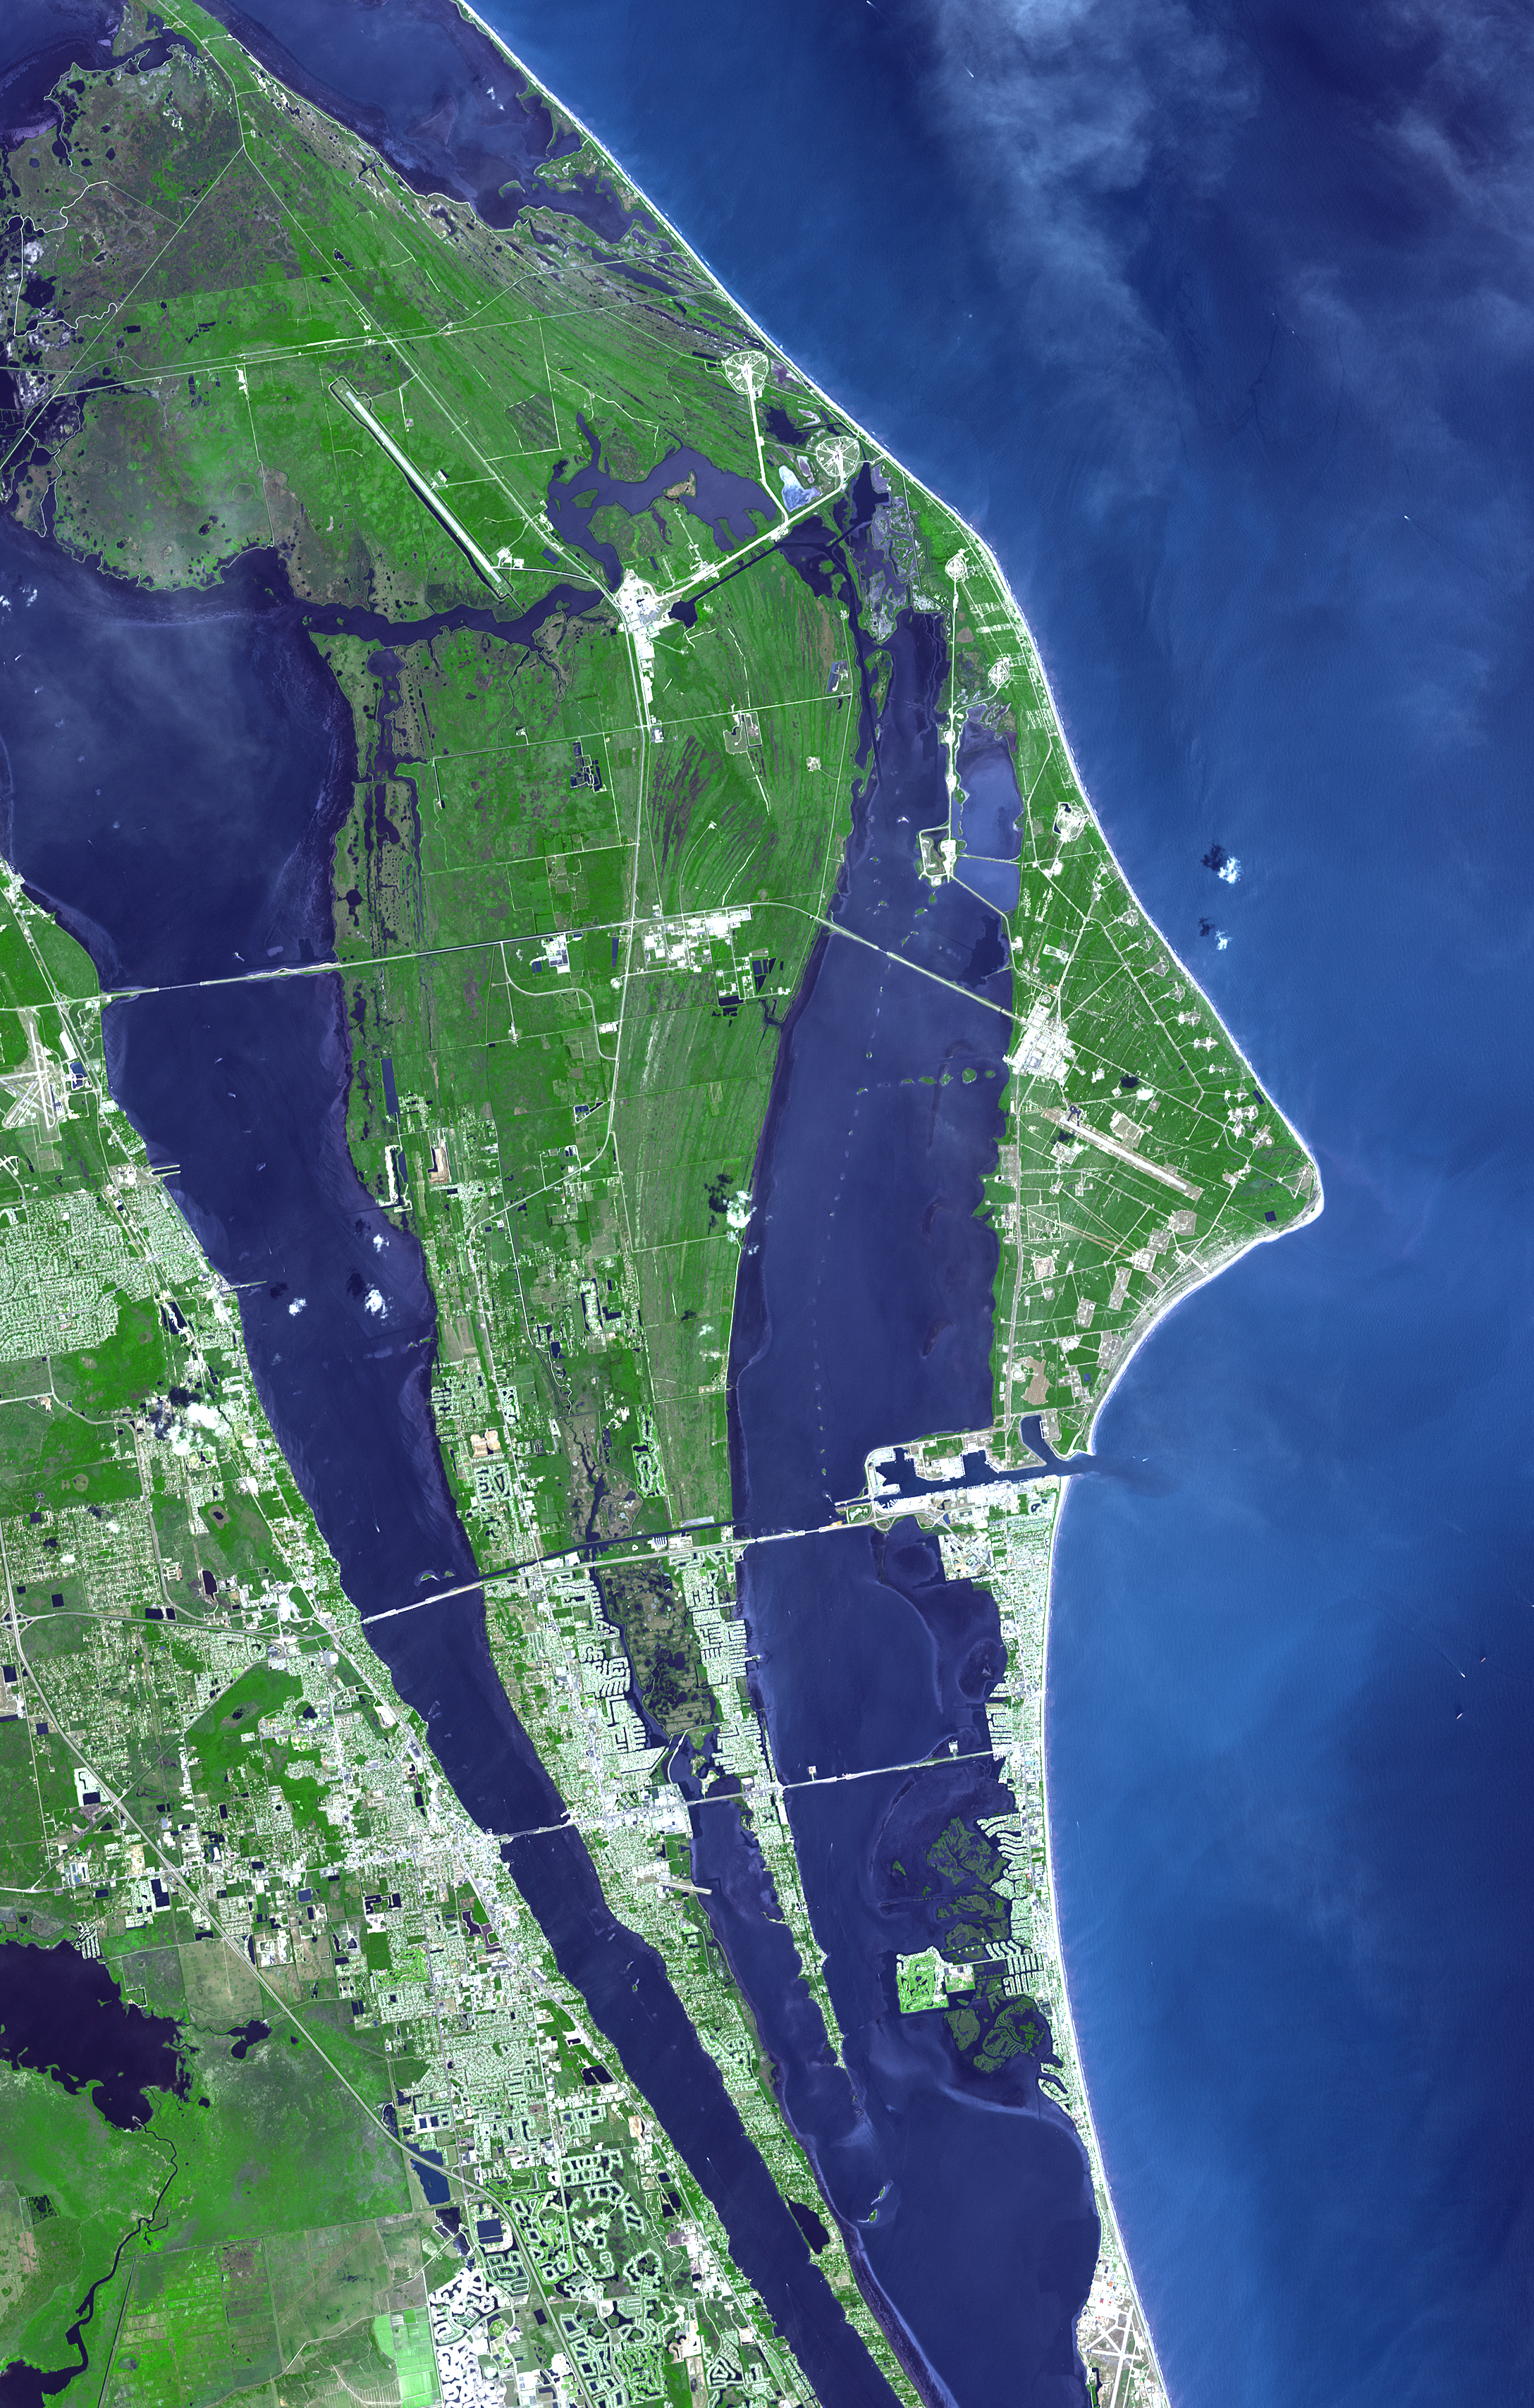

John F. Kennedy Space Center

The John F. Kennedy Space Center, America’s spaceport, is located along Florida’s eastern shore on Cape Canaveral. Established as NASA’s Launch Operations Center on July 1, 1962, the center has been the site of launching all U.S. human space flight missions, from the early days of Project Mercury to the space shuttle and the next generation of vehicles. In addition, the center is home to NASA’s Launch Services Program, which coordinates all expendable vehicle launches carrying a NASA payload.

With its 14 spectral bands from the visible to the thermal infrared wavelength region, and its high spatial resolution of 15 to 90 meters (about 50 to 300 feet), ASTER images Earth to map and monitor the changing surface of our planet.

ASTER is one of five Earth-observing instruments launched December 18, 1999, on NASA’s Terra satellite. The instrument was built by Japan’s Ministry of Economy, Trade and Industry. A joint U.S./Japan science team is responsible for validation and calibration of the instrument and the data products.

The broad spectral coverage and high spectral resolution of ASTER provides scientists in numerous disciplines with critical information for surface mapping, and monitoring of dynamic conditions and temporal change. Example applications are: monitoring glacial advances and retreats; monitoring potentially active volcanoes; identifying crop stress; determining cloud morphology and physical properties; wetlands evaluation; thermal pollution monitoring; coral reef degradation; surface temperature mapping of soils and geology; and measuring surface heat balance.

The U.S. science team is located at NASA’s Jet Propulsion Laboratory, Pasadena, Calif. The Terra mission is part of NASA’s Science Mission Directorate.

Size: 32.6 by 51.2 kilometers (20.2 by 32.2 miles)
Location: 28.6 degrees North latitude, 80.6 degrees West longitude
Orientation: North at top
Image Data: ASTER bands 3, 2, and 1
Original Data Resolution: 15 meters (49.2 feet)
Dates Acquired: April 26, 2006

Credit: NASA/GSFC/METI/ERSDAC/JAROS, and U.S./Japan ASTER Science Team